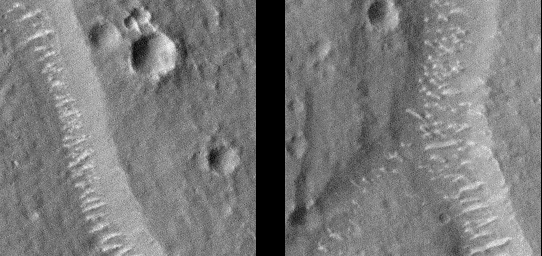

Giant “Polygon” Troughs, Elysium Planitia at Full Resolution

Mars Global Surveyor’s Mars Orbiter Camera (MOC) continued to obtain images of the red planet during August and into September 1998. MOC has seen many features that address old questions and ideas about the geologic history of Mars.

Among the geological features examined by MOC in recent weeks–the enigmatic “Giant Polygons” on the martian northern plains. In the 1970s the Viking Orbiters saw huge cracks, some more than 1 kilometer (0.62 miles) wide, arranged in a polygonal pattern that outlined flat-lying areas sometimes 5 to 20 kilometers (3 to 12 miles) across. Giant polygons are most common in parts of Utopia Planitia and Acidalia Planitia, but there is also a cluster of them in the lowlands west of the Elysium volcanoes, on Elysium Planitia.

The exact origin of the giant polygons has never been determined. At first glance, they appear to resemble mud cracks that one might see on the surface of a dried-up puddle, pond, or lake. However, mud cracks and the polygonal patterns they create are small features–like the size of a human hand. The giant polygons on Mars are big enough to hold the entire downtown area of a moderate-sized city.

Mud cracks form by dessication—i.e., the removal of water by evaporation (drying). Many ideas about the polygons on Mars have centered on the idea that they are somehow related to the dessication of thick layers of wet sediment–perhaps deposited by some of the giant floods that Mars is known to have had. However, there has been considerable debate about whether the polygons formed in lava instead of sediment. Cooling lava might also crack and give the polygon texture, some have argued. Two observations have been made–using Viking images–that constrain the types of origins that can be proposed: (1) most of the “cracks” appear to be graben–down-dropped blocks caused by faulting, and (2) some of the “cracks” appear to indicate the outlines of buried craters. These observations suggest that whatever caused the polygons, the process appears to be confined to material that has buried older terrain.

The new MOC image confirms the impression–from Viking images–that the polygon cracks–troughs–are graben formed by faults. Unfortunately, the image does not provide ample information to distinguish between the various models for the origin of the polygons or the material in which they occur. The images, however, do show features of interest. The floors of the polygon troughs, highlighted in these sub-areas of the MOC image (locations on MOC image) have bright, almost evenly spaced, windblown ripples or drifts(see also detailed sub-areas). Similar drifts can also be seen in and encroaching upon the surrounding, small impact craters. These drifts attest to the movement of sediment on the surface, and their brightness and shape suggests that they have not been active recently.

MOC image 52706 was taken at about 11:36 p.m. (PDT) on August 31, 1998, during the 526th orbit of Mars Global Surveyor as the spacecraft was nearing its 527th periapsis (closest point to the planet during the orbit).

Malin Space Science Systems and the California Institute of Technology built the MOC using spare hardware from the Mars Observer mission. MSSS operates the camera from its facilities in San Diego, CA. The Jet Propulsion Laboratory’s Mars Surveyor Operations Project operates the Mars Global Surveyor spacecraft with its industrial partner, Lockheed Martin Astronautics, from facilities in Pasadena, CA and Denver, CO.

Credit: NASA/JPL/Malin Space Science Systems